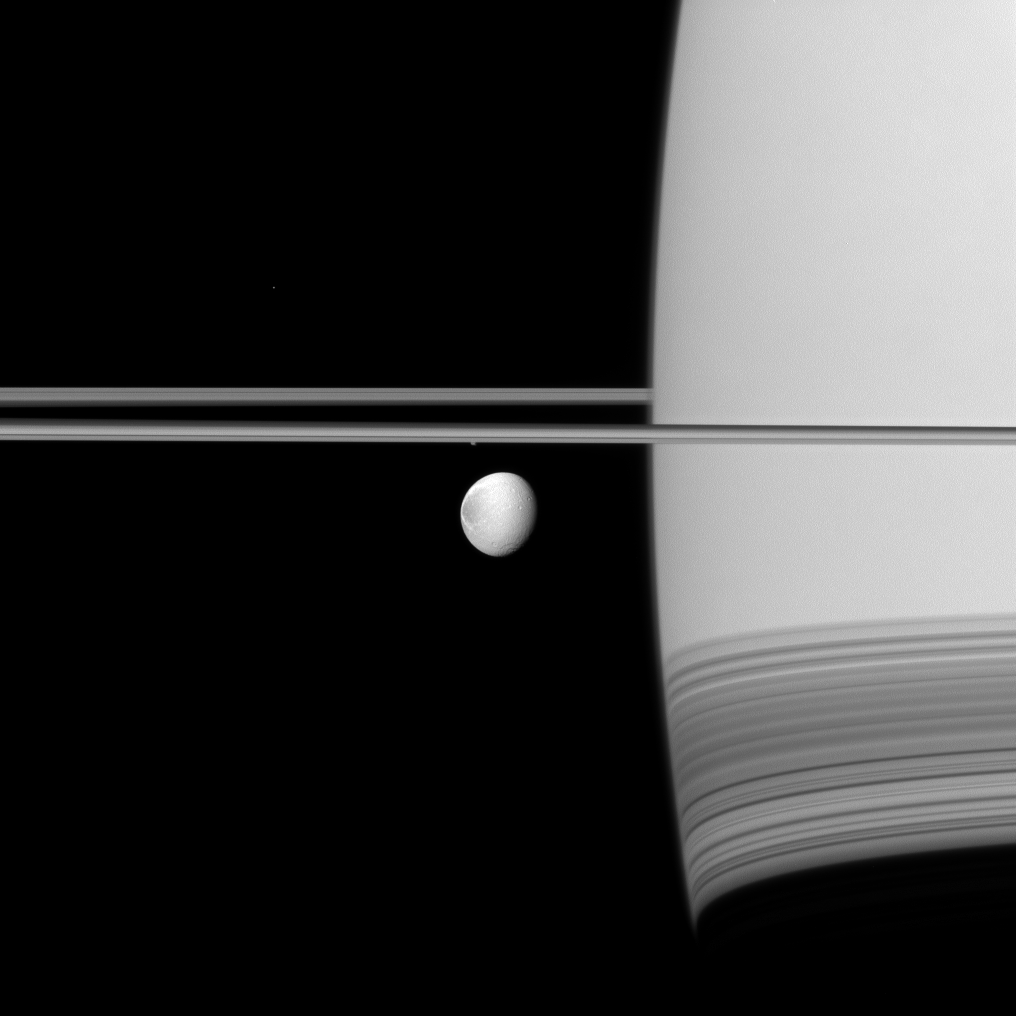

Dione Up Front

Saturn’s moon Dione coasts along in its orbit appearing in front of its parent planet in this Cassini spacecraft view.

The wispy terrain on the trailing hemisphere of Dione (1,123 kilometers, or 698 miles across) can be seen on the left of the moon here. See PIA10560 to learn more.

The tiny moon Telesto (25 kilometers, or 16 miles across) is visible as a white speck above and to the left of the rings in this view. Epimetheus (113 kilometers, or 70 miles across) appears just below the rings near the center of the image. This view looks toward the northern, sunlit side of the rings from just above the ringplane.

The image was taken in visible green light with the Cassini spacecraft narrow-angle camera on July 18, 2011. The view was acquired at a distance of approximately 2.2 million kilometers (1.4 million miles) from Dione and at a Sun-Dione-spacecraft, or phase, angle of 37 degrees. Image scale is 13 kilometers (8 miles) per pixel.

The Cassini-Huygens mission is a cooperative project of NASA, the European Space Agency and the Italian Space Agency. The Jet Propulsion Laboratory, a division of the California Institute of Technology in Pasadena, manages the mission for NASA’s Science Mission Directorate, Washington, D.C. The Cassini orbiter and its two onboard cameras were designed, developed and assembled at JPL. The imaging operations center is based at the Space Science Institute in Boulder, Colo.

Credit: NASA/JPL-Caltech/Space Science Institute